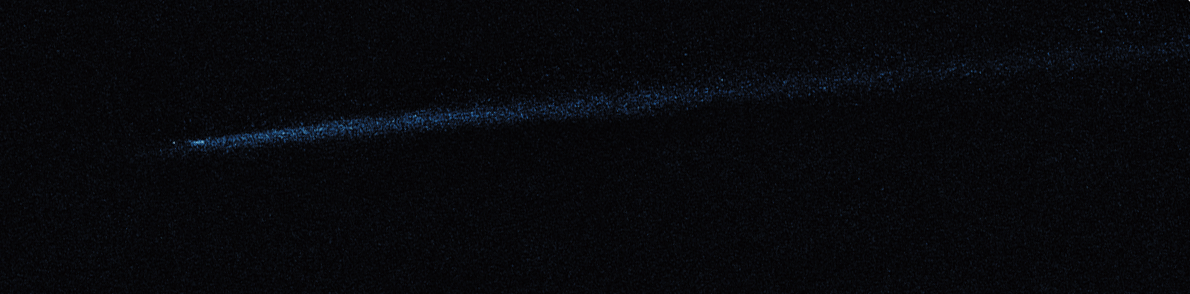

Hubble WFC3 Image of P/2010 A2 (May 29, 2010)

Object Name: Asteroid P/2010 A2
Object Description: Asteroid Belt Impact Object
Instrument: HST/WFC3/UVIS
Filters: F606W (V)

This image was originally black and white and recorded only overall brightness. These brightness values were translated into a range of bluish hues. Such color "maps" can be useful in helping to distinguish subtly varying brightness in an image.

Credit: NASA, ESA, and D. Jewitt (UCLA)